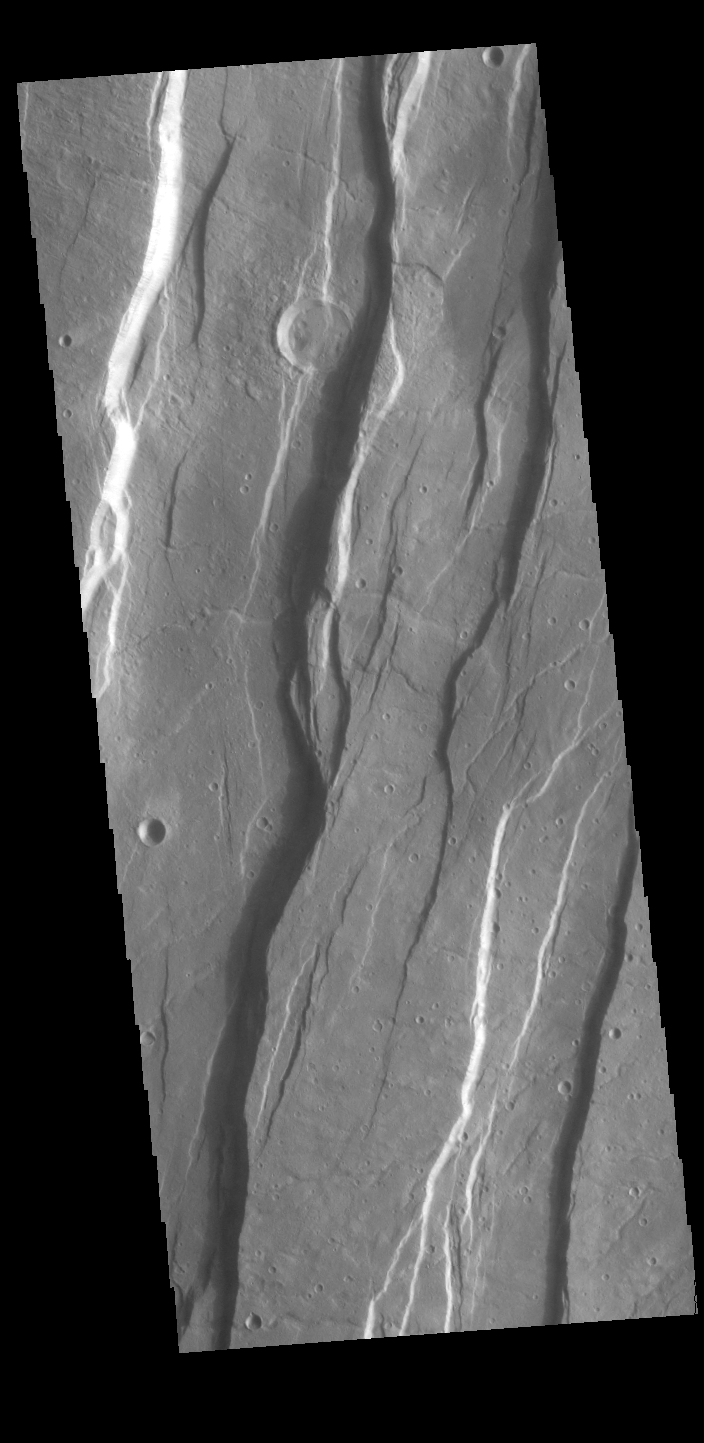

Tantalus Fossae

Today’s VIS image shows a portion of Tantalus Fossae. The linear features are tectonic graben. Graben are formed by extension of the crust and faulting. When large amounts of pressure or tension are applied to rocks on timescales that are fast enough that the rock cannot respond by deforming, the rock breaks along faults. In the case of a graben, two parallel faults are formed by extension of the crust and the rock in between the faults drops downward into the space created by the extension. Numerous sets of graben are visible in this THEMIS image, trending from north-northeast to south-southwest. Because the faults defining the graben are formed perpendicular to the direction of the applied stress, we know that extensional forces were pulling the crust apart in the west-northwest/east-southeast direction.

The large number of graben around Alba Mons is generally believed to be the result of extensional forces associated with the uplift of the volcano. Tantalus Fossae is 2361 km (1467 miles) long.

Credit: NASA/JPL-Caltech/ASU